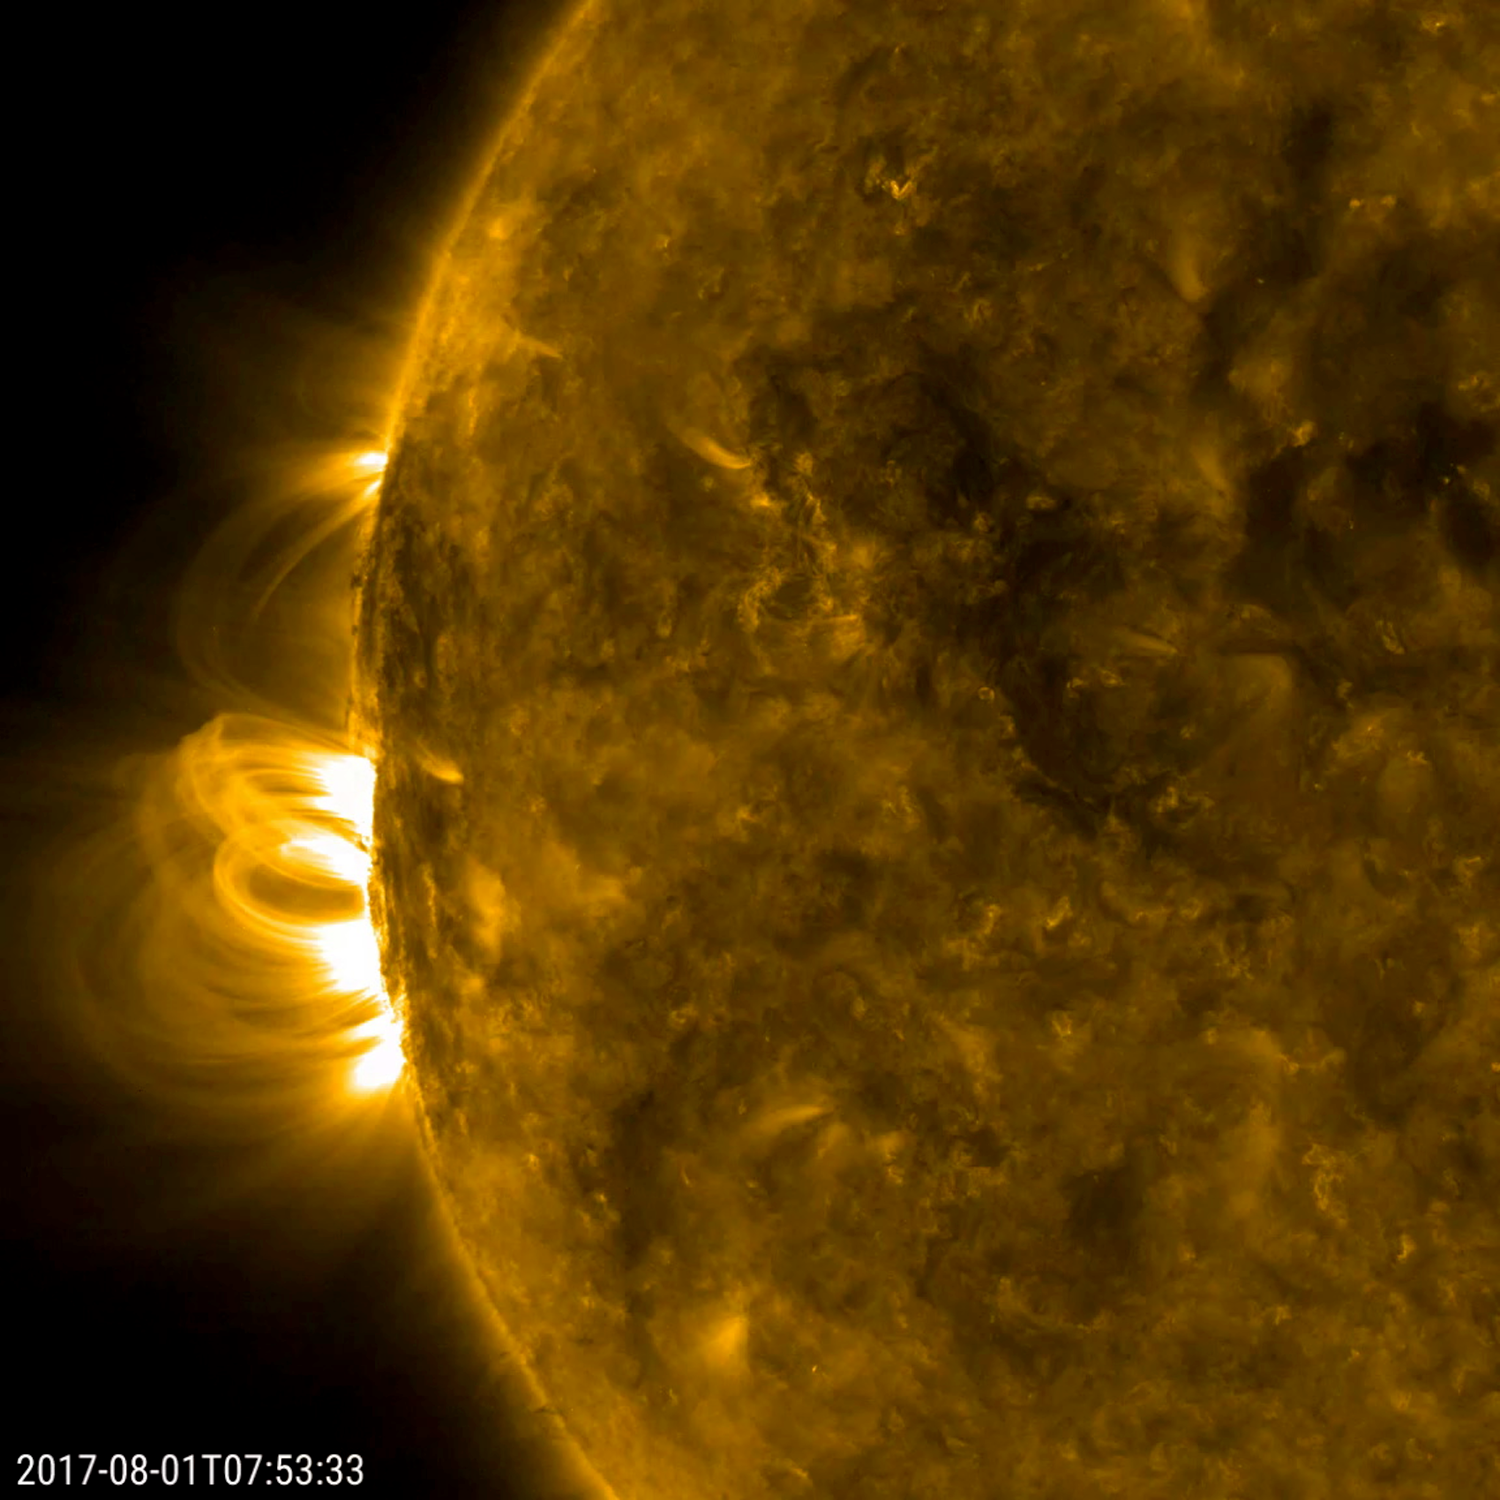

Old Sunspot Returns

The large sunspot (called AR2665) that rotated out of view about two weeks ago has returned (Aug. 1-2, 2017). Though much reduced in size, it did blast a good-sized coronal mass ejection about a week ago on the far side of the sun (see the image and video PIA21866. It was showing off numerous magnetic loops and arches above it as it came into view. So we will be keeping an eye on this one for more solar activity. Sunspots can last from days to months, so for it to return again is not an unusual event.

Movies
PIA21873_OldSpotReturns171_big.mp4
PIA21873_OldSpotReturns171_sm.mp4

SDO is managed by NASA’s Goddard Space Flight Center, Greenbelt, Maryland, for NASA’s Science Mission Directorate, Washington. Its Atmosphere Imaging Assembly was built by the Lockheed Martin Solar Astrophysics Laboratory (LMSAL), Palo Alto, California.

Credit: NASA/GSFC/Solar Dynamics Observatory